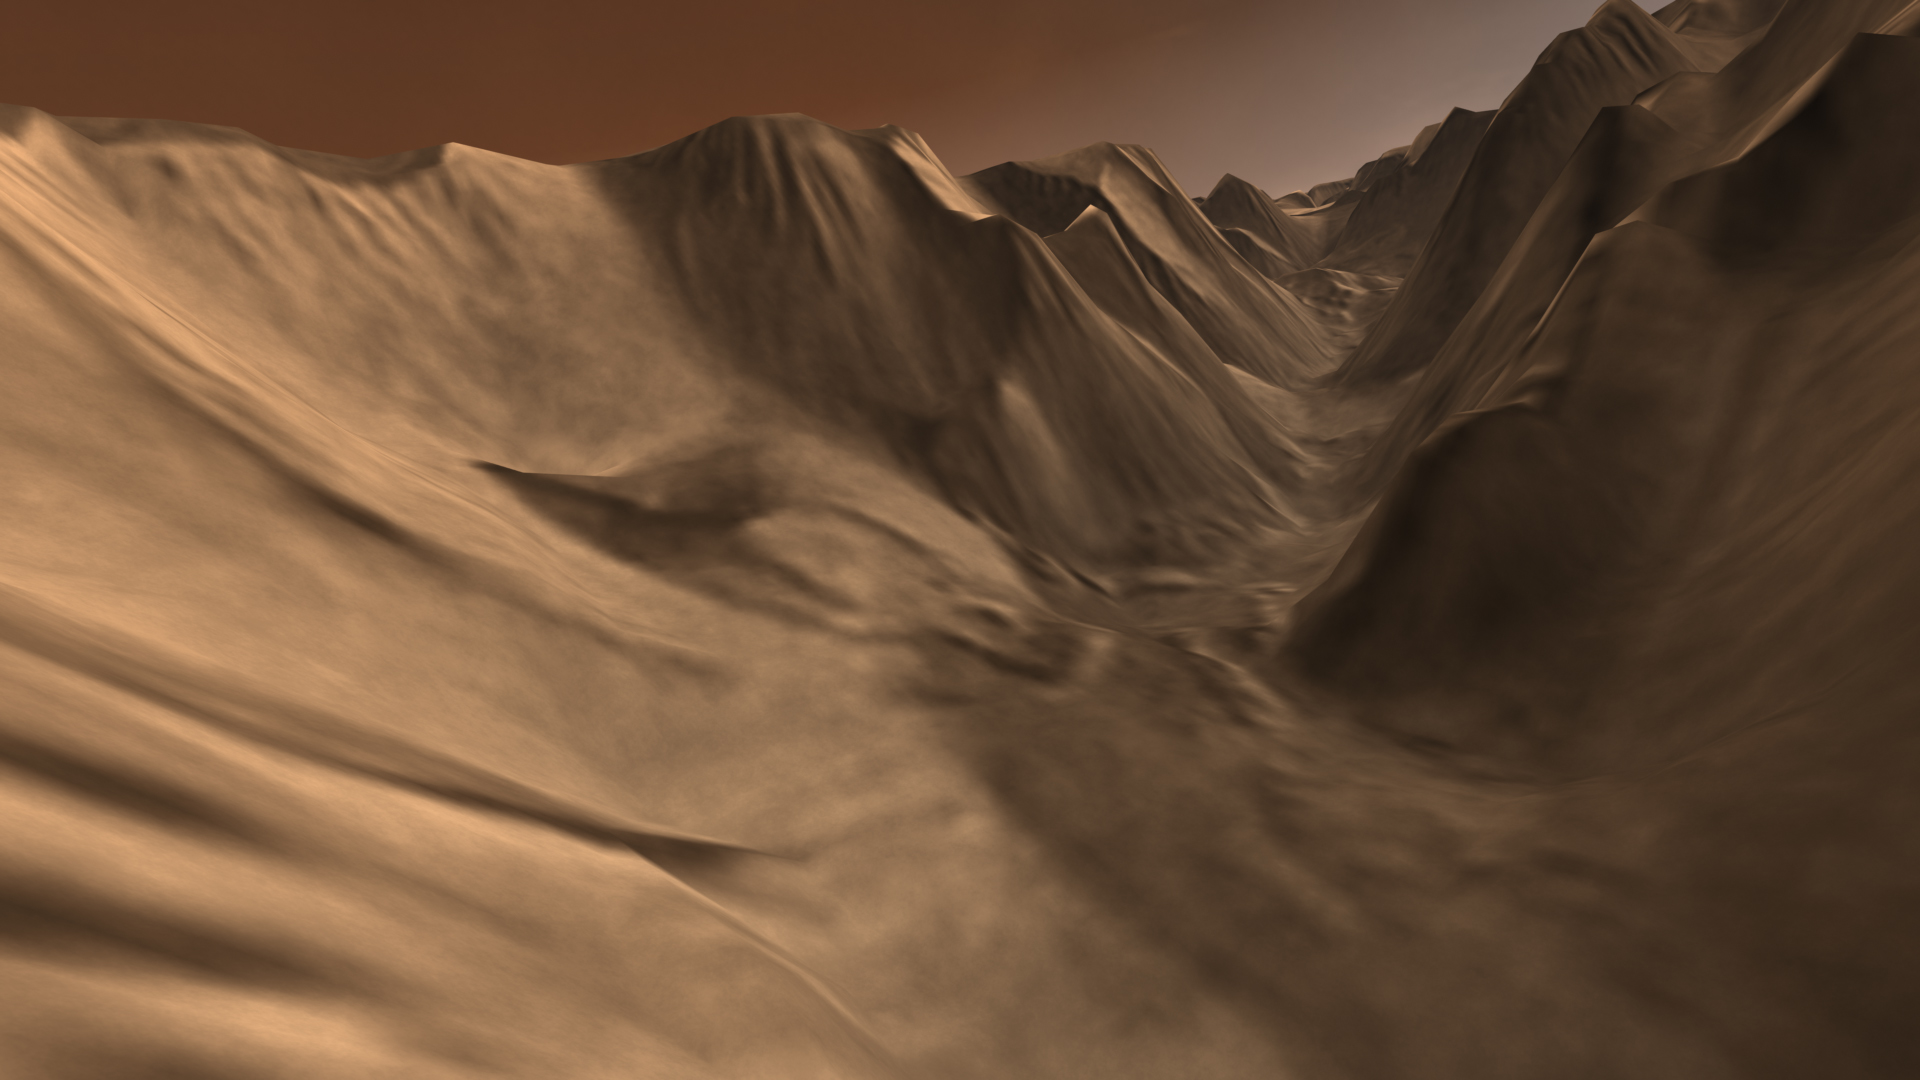

Winding Side Canyon (Louros Valles)

Viewers experience roller-coaster twists and turns as they fly up a winding tributary valley that feeds into Valles Marineris, the “Grand Canyon of Mars.” Geologists think channels such as these were carved by water as it escaped through faults and cracks in the subsurface. This caused the ground above it to collapse, leaving a meandering channel that resembles a stream valley on Earth.

This scene comes from “Flight Through Mariner Valley,” an exciting video produced for NASA by the Jet Propulsion Laboratory. The video takes viewers on a simulated flight into Valles Marineris, where they explore its scenic wonders as their imaginary scout ship dives low over landslides and races through winding canyons.

The video features high-resolution images from Arizona State University’s Thermal Emission Imaging System multi-band camera on NASA’s Mars Odyssey. The images, which show details as small as 300 meters (1,000 feet) across, were taken at infrared wavelengths during the Martian daytime. Scientists joined hundreds of individual frames from the camera into a giant mosaic, then colored the mosaic to approximate how Mars would appear to the human eye.

To give the mosaic depth and height, moviemakers fitted it to a computerized topographic model for Valles Marineris. This was developed using hundreds of thousands of altitude measurements by the Mars Orbiter Laser Altimeter, an instrument on NASA’s Mars Global Surveyor spacecraft.

Credit: NASA/JPL/Arizona State University